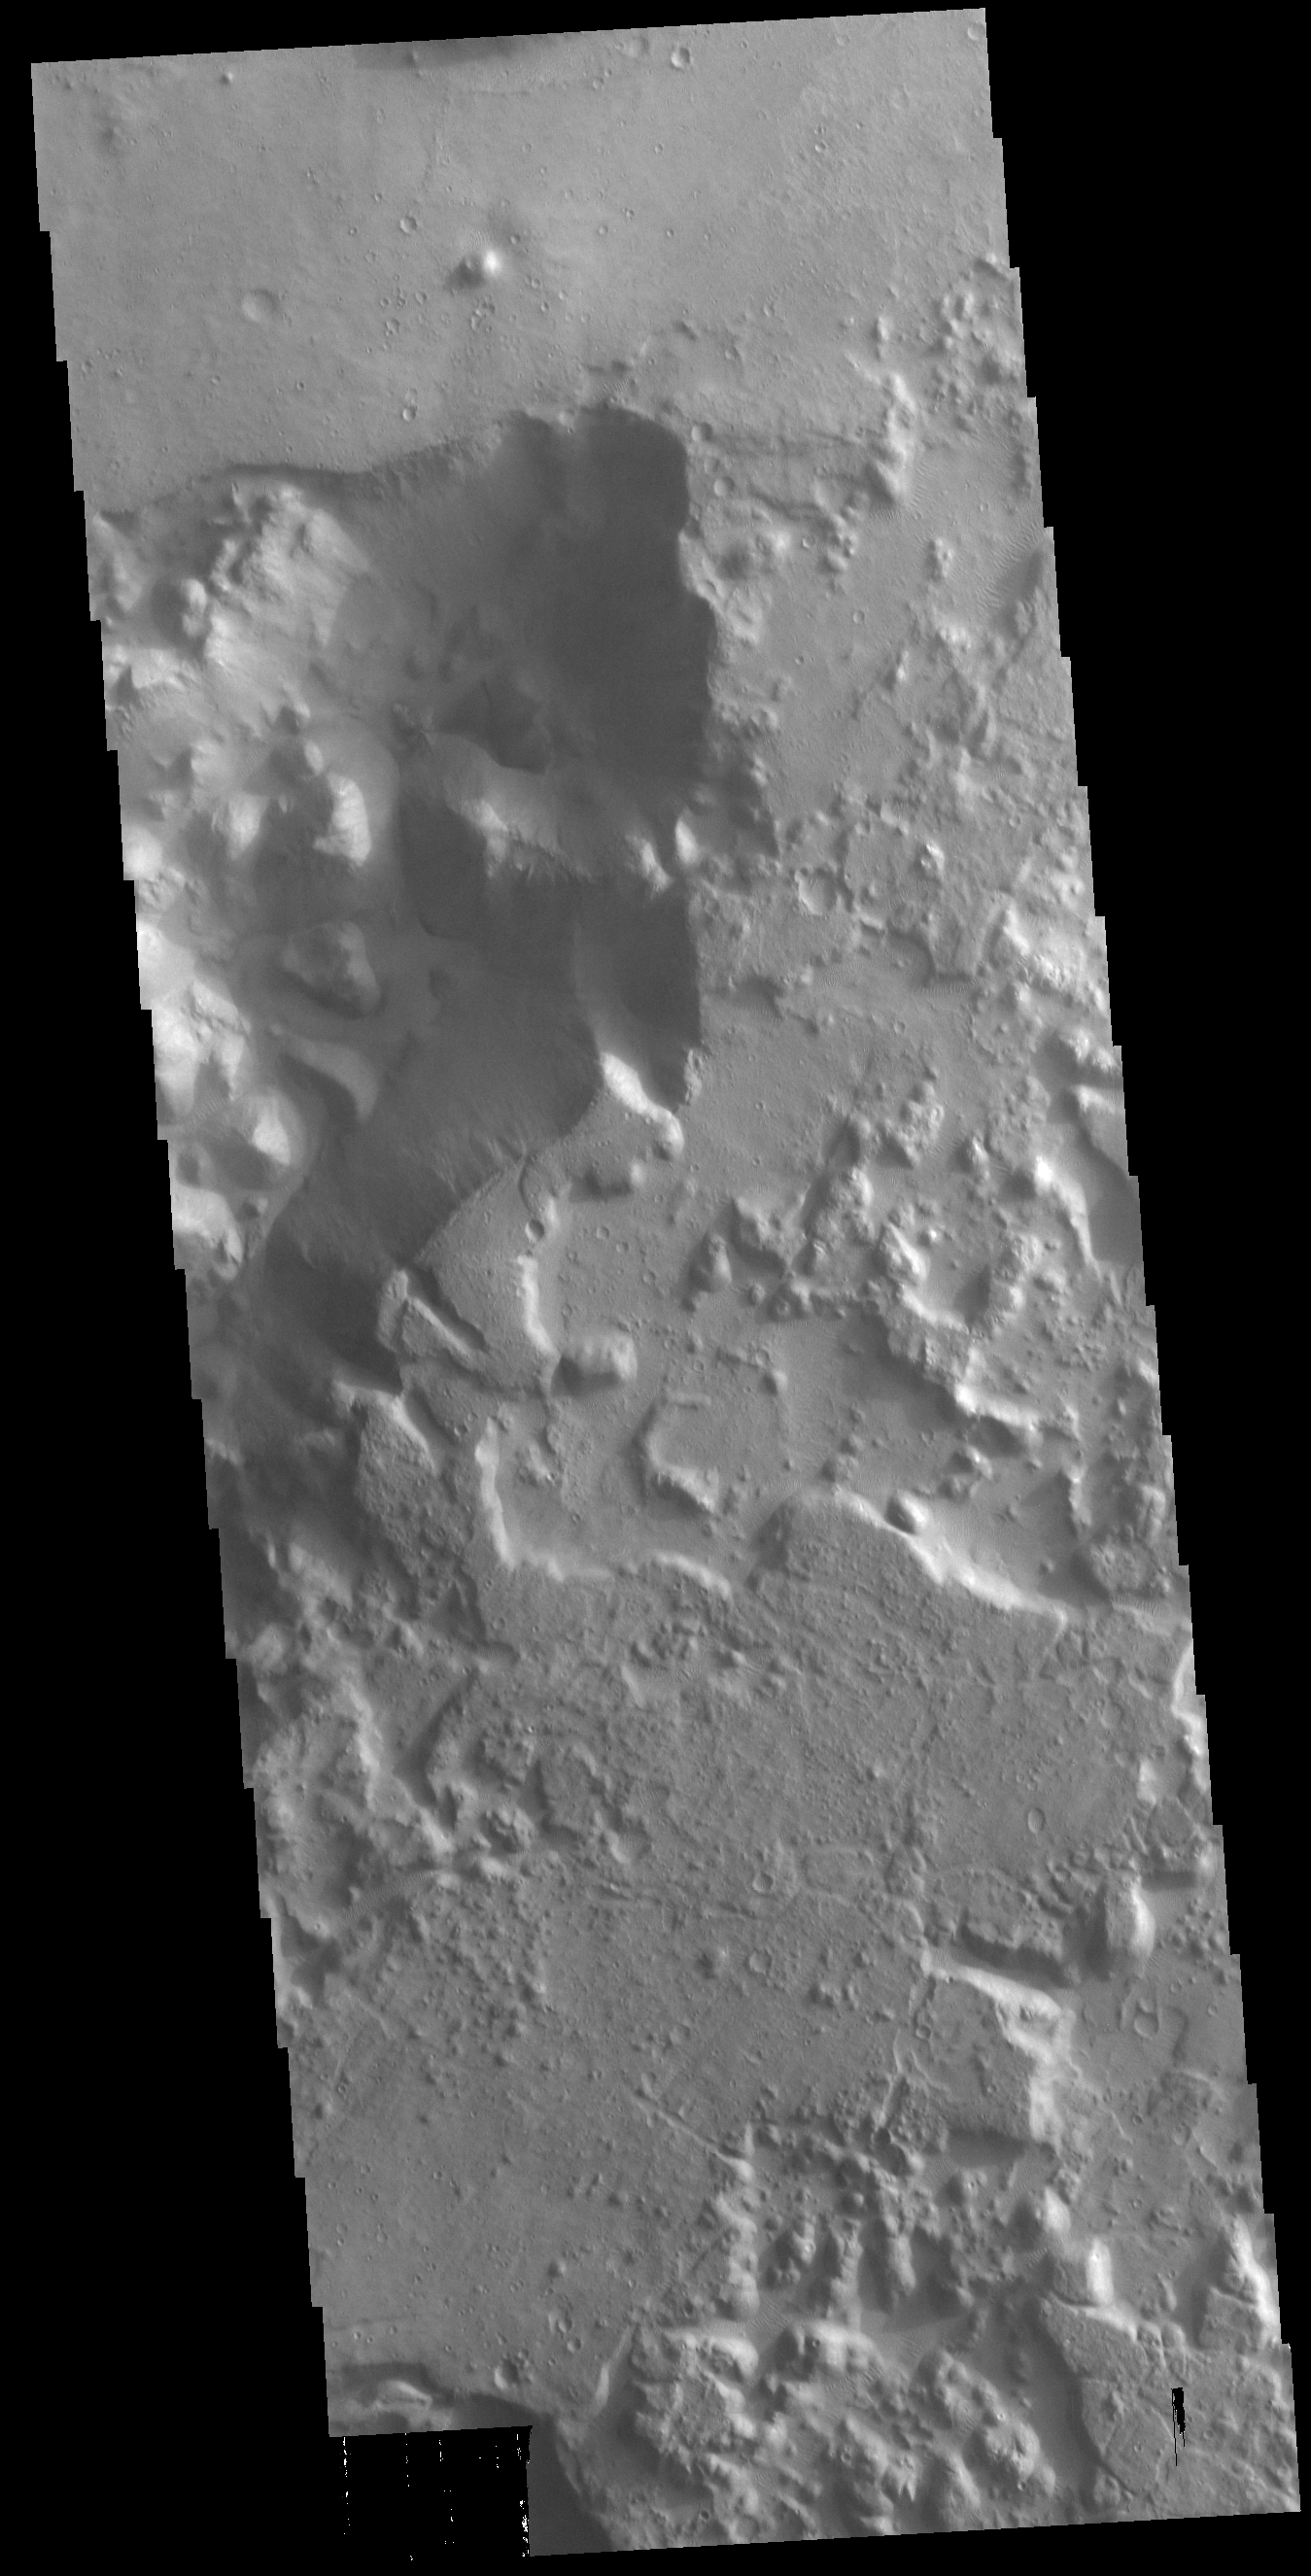

Morava Valles

This VIS image shows a region of chaos near the terminal end of Morava Valles. Located in Margaritifer Terra, Morava Valles is one of several channels that empty northward towards Chryse Planitia. Morava Valles arises from a region of chaos. Chaos terrain is also found along the course of the channel and may occur where the channel flow fluid warmed the subsurface ice creating additional release points for melted subsurface ice. Chaos terrain is typified by regions of blocky, often steep sided, mesas interspersed with deep valleys. With time and erosion the valleys widen and the mesas become smaller. It has been proposed that a catastrophic outflow of subsurface water creates the chaos and provides the surface flow creating the channel.

Credit: NASA/JPL-Caltech/ASU